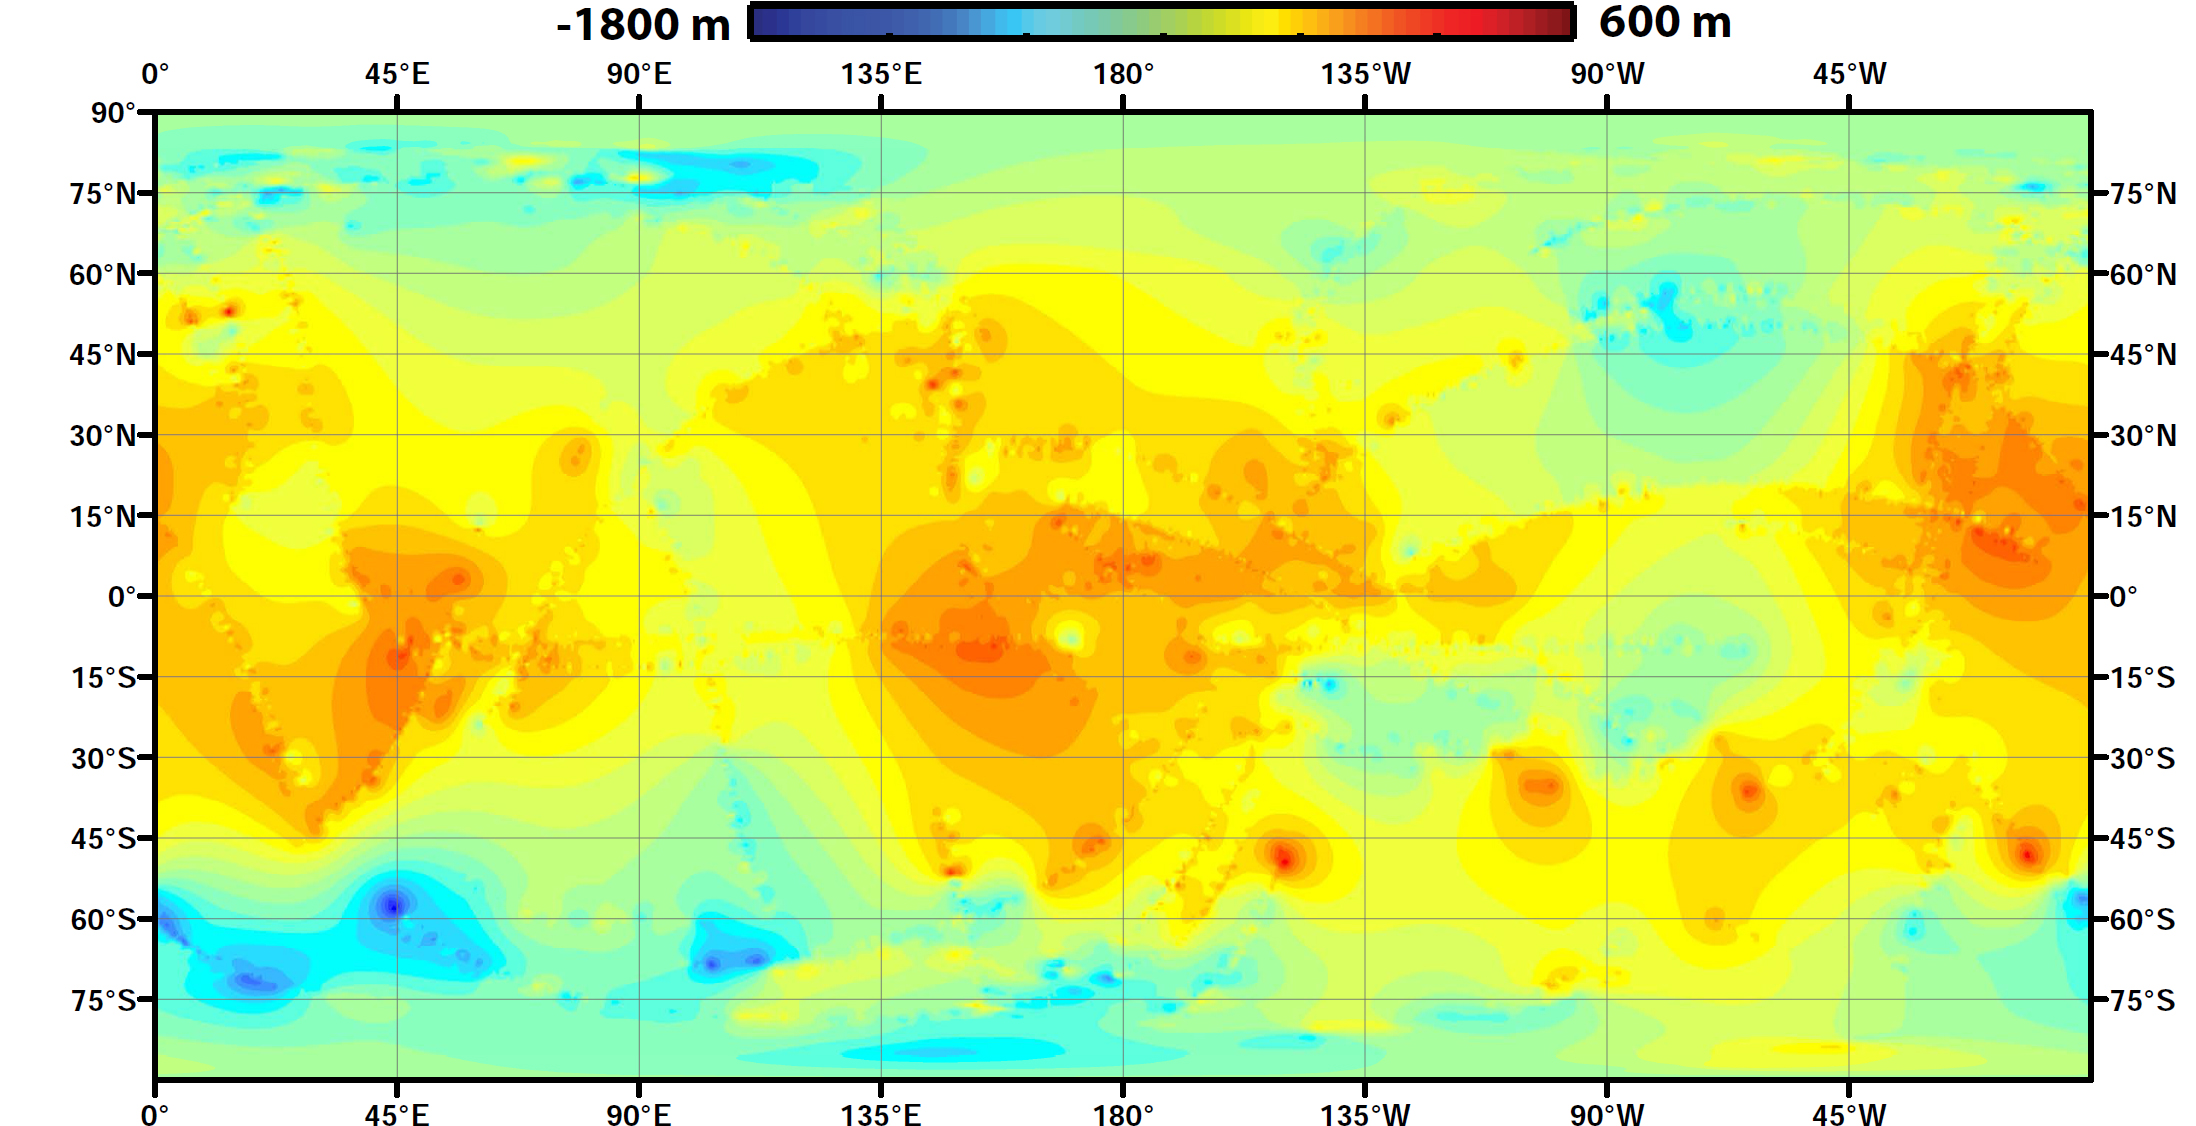

Global Topographic Map of Titan

Using data from NASA’s Cassini spacecraft, scientists have created the first global topographic map of Saturn’s moon Titan, giving researchers a 3-D tool for learning more about one of the most Earthlike and interesting worlds in the solar system. The map team used a mathematical process called splining — effectively using smooth curved surfaces to “join” the areas between grids of existing topography profiles obtained by Cassini’s radar instrument. The estimations fit with current knowledge of the moon — that its polar regions are “lower” than areas around the equator, for example. But connecting those points allows scientists to add new layers to their studies of Titan’s surface, especially those modeling how and where Titan’s rivers flow, and the seasonal distribution of its methane rainfall.

The radar data were collected between 2004 and 2011.

The Cassini-Huygens mission is a cooperative project of NASA, the European Space Agency and ASI, the Italian Space Agency. JPL, a division of the California Institute of Technology in Pasadena, manages the mission for NASA’s Science Mission Directorate, Washington. The radar instrument was built by JPL and the Italian Space Agency, working with team members from the US and several European countries.

Credit: NASA/JPL-Caltech/ASI/JHUAPL/Cornell/Weizman